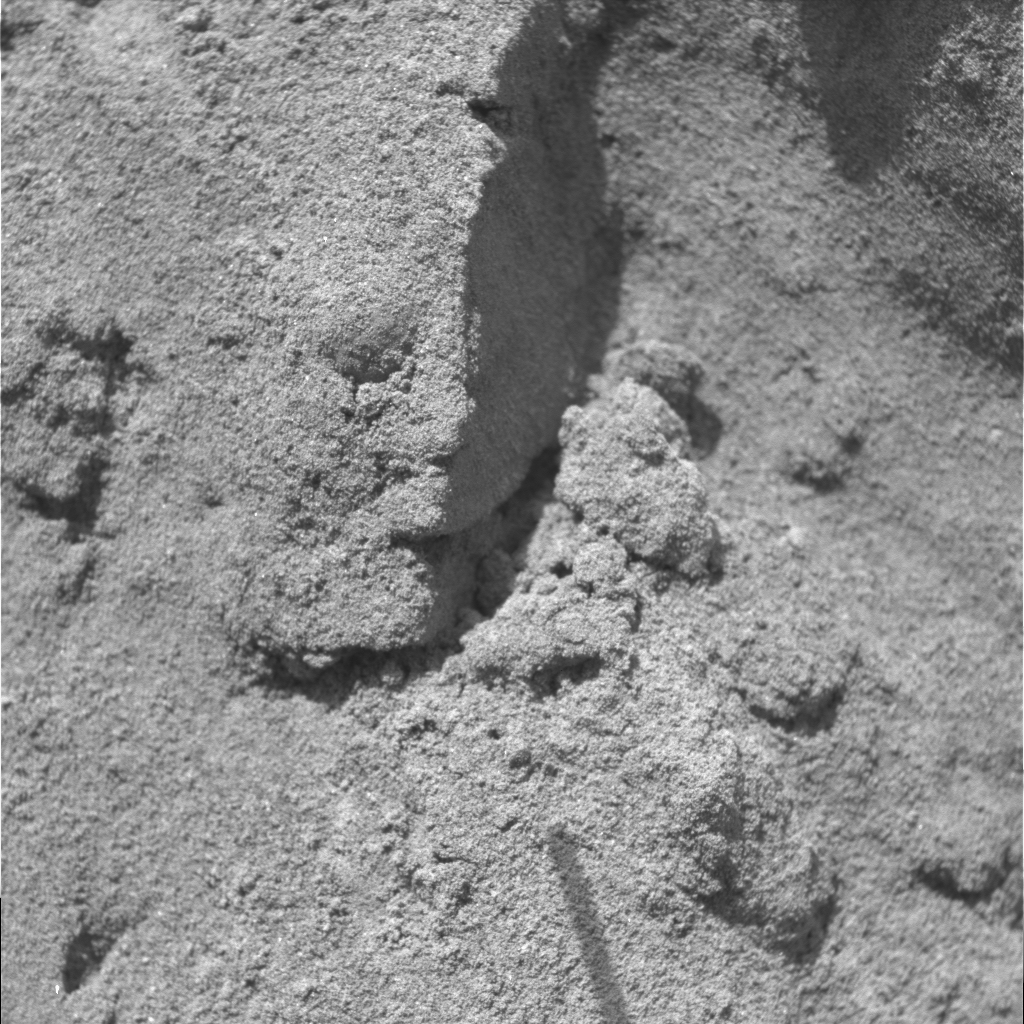

The Trench Throws a Dirt Clod at Scientists

This picture, obtained by the microscopic imager on NASA’s Opportunity rover during sol 24, February 17 PST, shows soil clods exposed in the upper wall of the trench dug by Opportunity’s right front wheel on sol 23. The clods were not exposed until the trench was made. The presence of soil clods implies weak bonding between individual soil grains. The chemical agent or mineral that causes the dirt to bind together into a clod, which scientists call the “bonding agent,” is currently unknown. Moessbauer and alpha particle X-ray spectrometer measurements of this spot, planned for sol 25, might help explain the bonding, which would ultimately help the rover team understand how geological processes vary across the red planet. In any case, the bonds between soil grains here cannot be very strong because the wheel dug down through this layer with little trouble.

Credit: NASA/JPL/Cornell/USGS